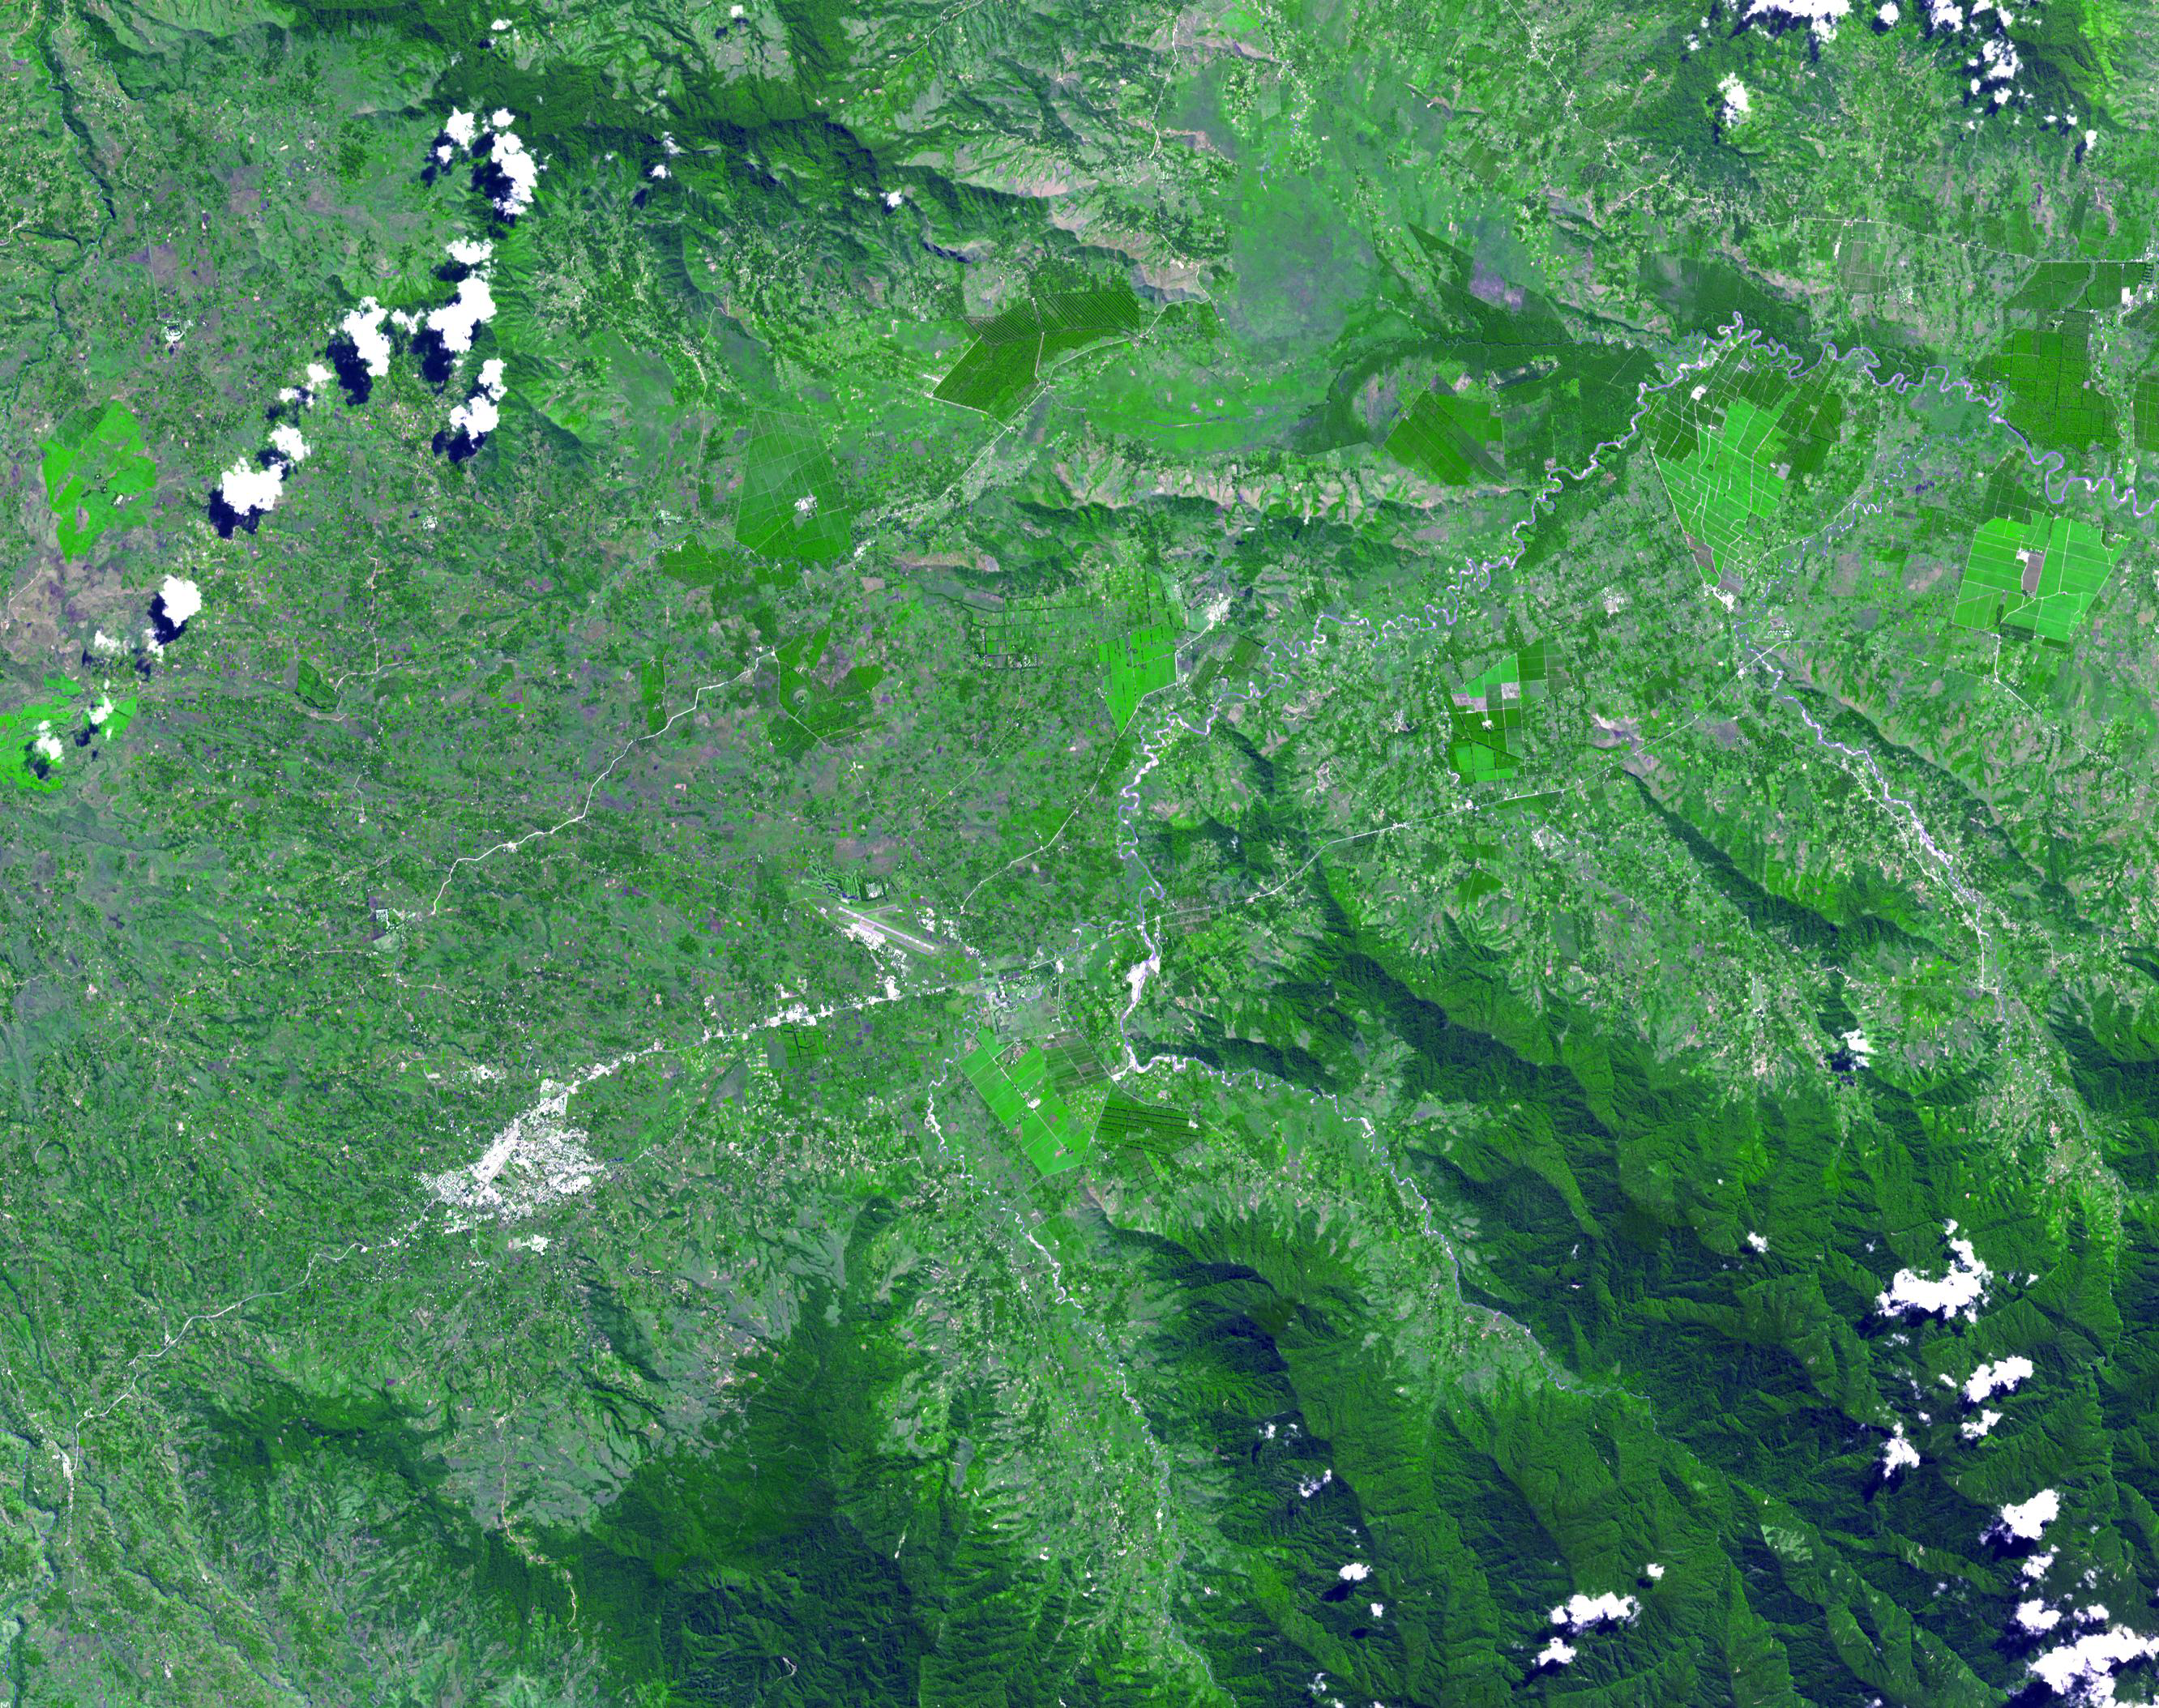

Kuk, New Guinea

The Kuk Early Agricultural Site consists of 116 ha of swamps in the western highlands of New Guinea 1,500 meters above sea-level. Archaeological excavation has revealed the landscape to be one of wetland reclamation worked almost continuously for 7,000, and possibly for 10,000 years. It contains well-preserved archaeological remains demonstrating the technological leap which transformed plant exploitation to agriculture around 6,500 years ago. It is an excellent example of transformation of agricultural practices over time, from cultivation mounds to draining the wetlands through the digging of ditches with wooden tools. The area was declared a UNESCO World Heritage Site in 2008. The image was acquired May 7, 2002, covers an area of 31.6 x 40 km, and is located at 5.8 degrees south latitude, 144.3 degrees east longitude.

With its 14 spectral bands from the visible to the thermal infrared wavelength region and its high spatial resolution of 15 to 90 meters (about 50 to 300 feet), ASTER images Earth to map and monitor the changing surface of our planet. ASTER is one of five Earth-observing instruments launched December 18, 1999, on NASA’s Terra. The instrument was built by Japan’s Ministry of Economy, Trade and Industry. A joint U.S./Japan science team is responsible for validation and calibration of the instrument and the data products.

The broad spectral coverage and high spectral resolution of ASTER provides scientists in numerous disciplines with critical information for surface mapping and monitoring of dynamic conditions and temporal change. Example applications are: monitoring glacial advances and retreats; monitoring potentially active volcanoes; identifying crop stress; determining cloud morphology and physical properties; wetlands evaluation; thermal pollution monitoring; coral reef degradation; surface temperature mapping of soils and geology; and measuring surface heat balance.

The ASTER U.S. science team is located at NASA’s Jet Propulsion Laboratory, Pasadena, Calif. The Terra mission is part of NASA’s Science Mission Directorate, Washington, D.C.

Credit: NASA/GSFC/METI/ERSDAC/JAROS, and U.S./Japan ASTER Science Team